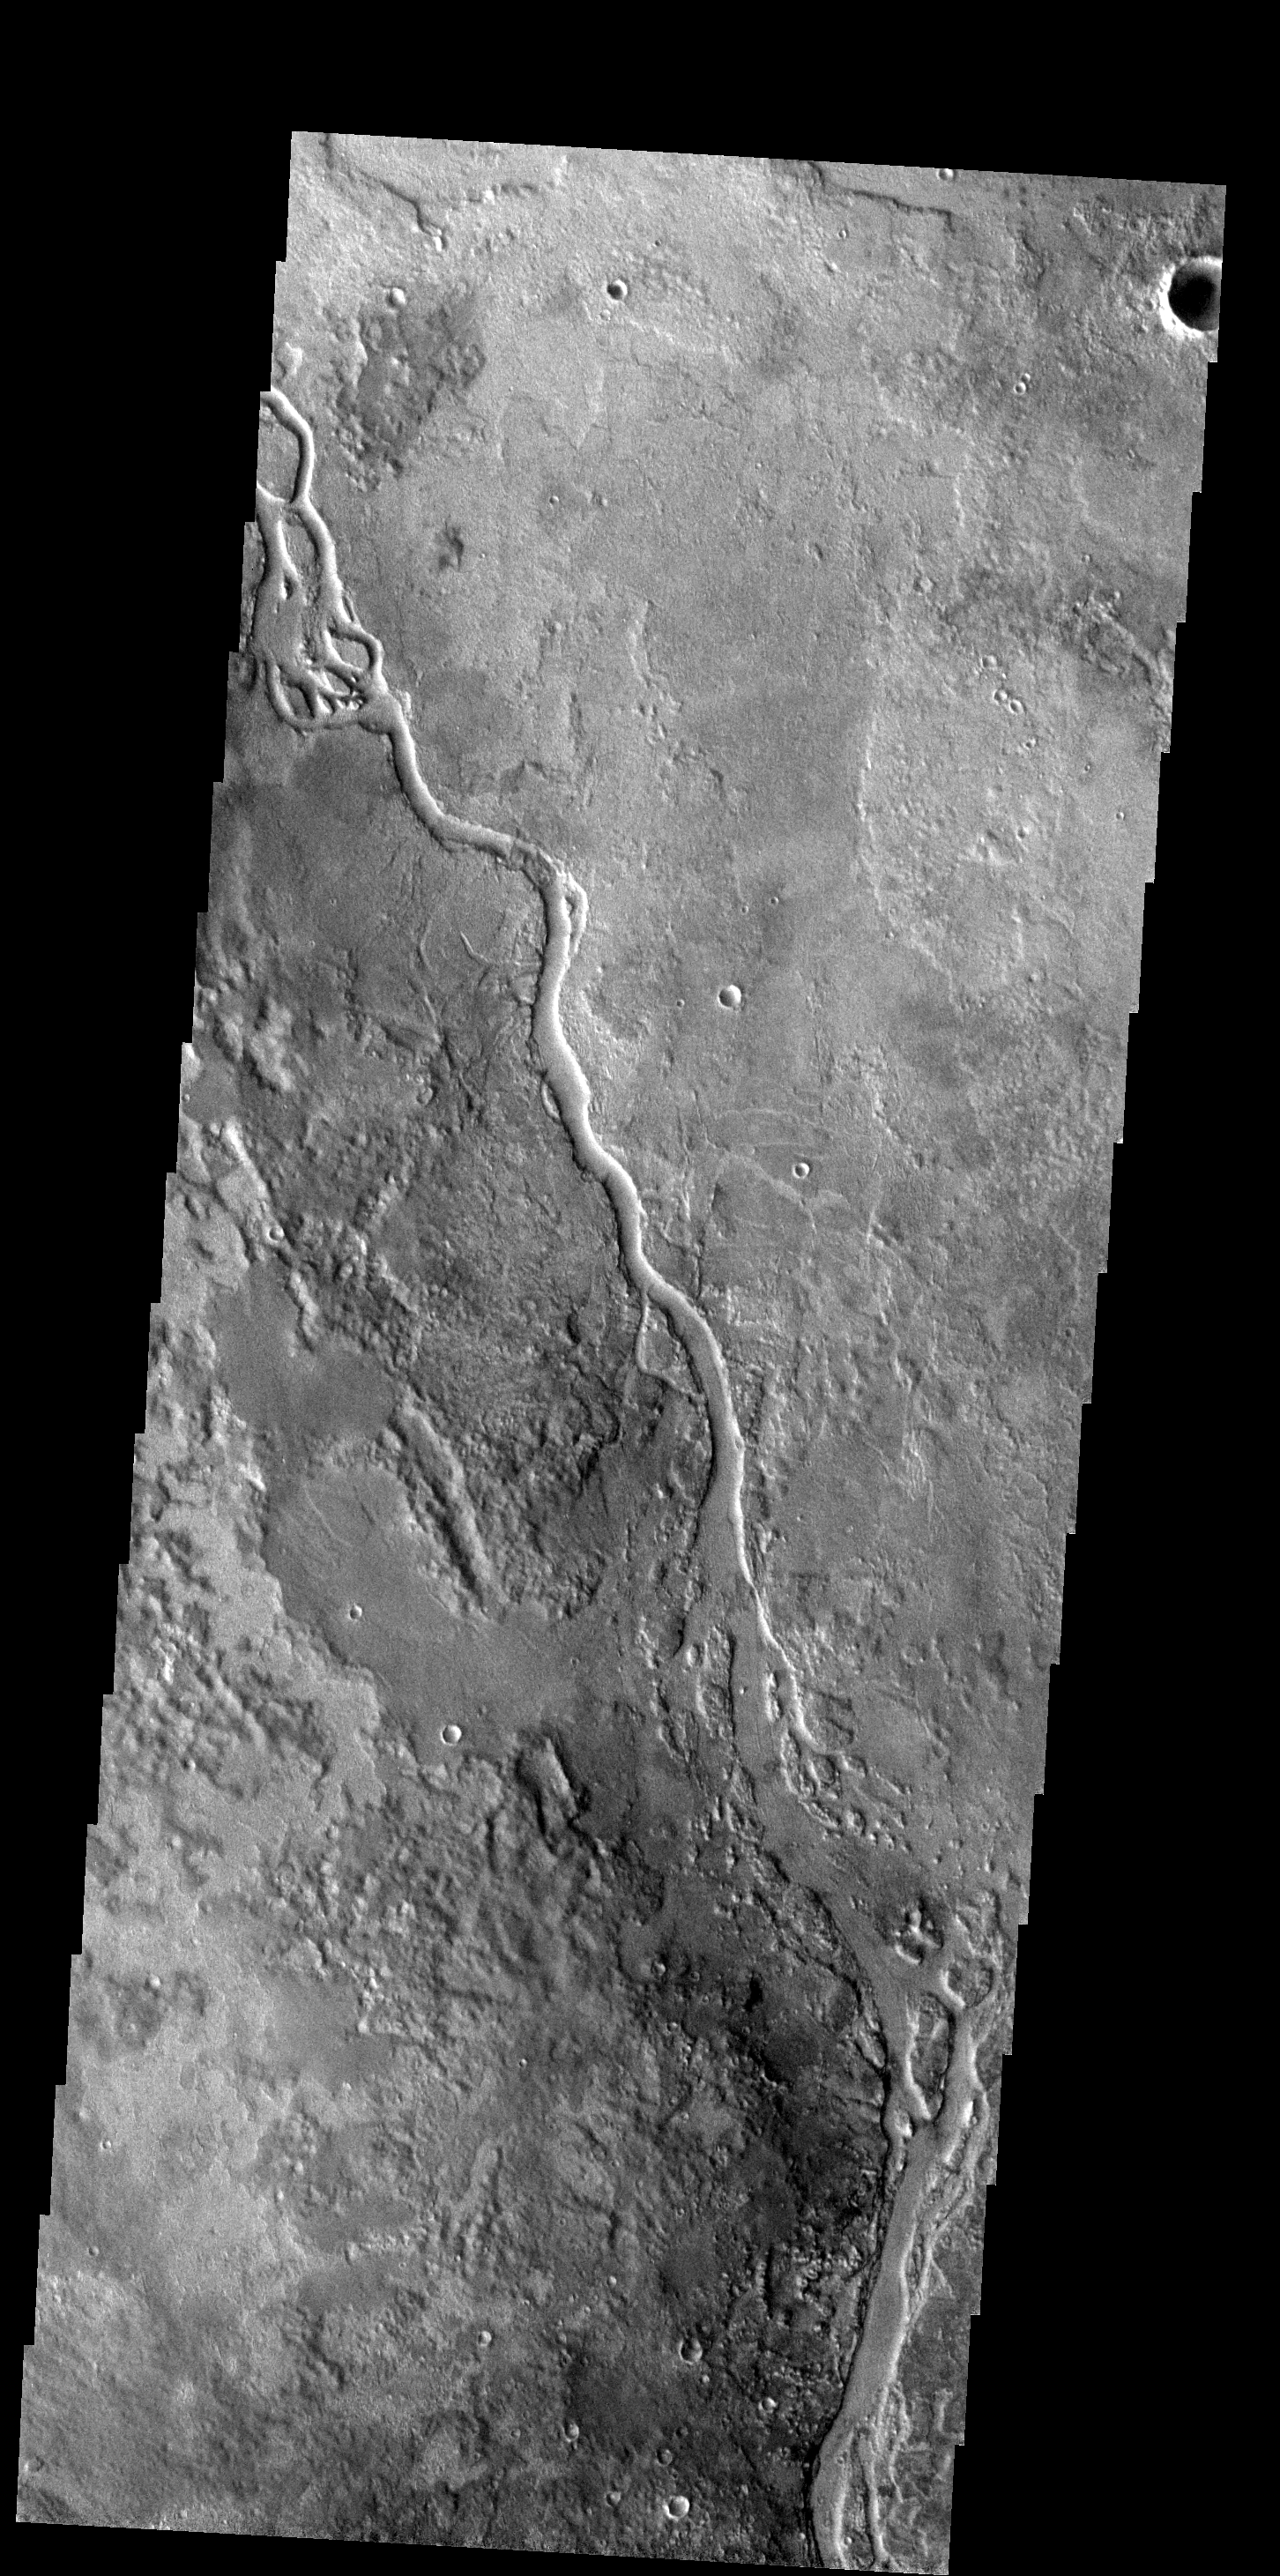

Apsus Vallis

The channel in this image is called Apsus Vallis and it is located near the Elysium volcanic complex. Lava may have played a part in the formation of Apsus Vallis.

Image information: VIS instrument. Latitude 35.3N, Longitude 134.9E. 19 meter/pixel resolution.

Note: this THEMIS visual image has not been radiometrically nor geometrically calibrated for this preliminary release. An empirical correction has been performed to remove instrumental effects. A linear shift has been applied in the cross-track and down-track direction to approximate spacecraft and planetary motion. Fully calibrated and geometrically projected images will be released through the Planetary Data System in accordance with Project policies at a later time.

NASA’s Jet Propulsion Laboratory manages the 2001 Mars Odyssey mission for NASA’s Office of Space Science, Washington, D.C. The Thermal Emission Imaging System (THEMIS) was developed by Arizona State University, Tempe, in collaboration with Raytheon Santa Barbara Remote Sensing. The THEMIS investigation is led by Dr. Philip Christensen at Arizona State University. Lockheed Martin Astronautics, Denver, is the prime contractor for the Odyssey project, and developed and built the orbiter. Mission operations are conducted jointly from Lockheed Martin and from JPL, a division of the California Institute of Technology in Pasadena.

Credit: NASA/JPL/ASU